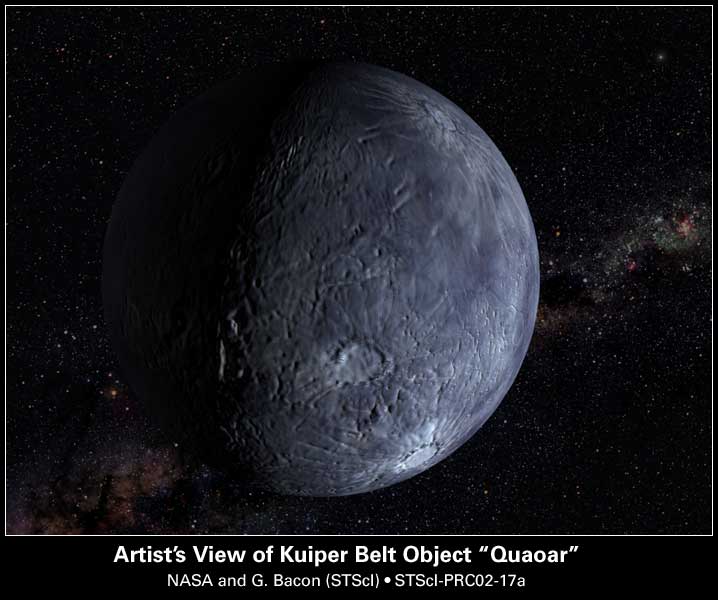

Hubble Spots an Icy World Far Beyond Pluto

Credit: NASA and G. Bacon (STScI)